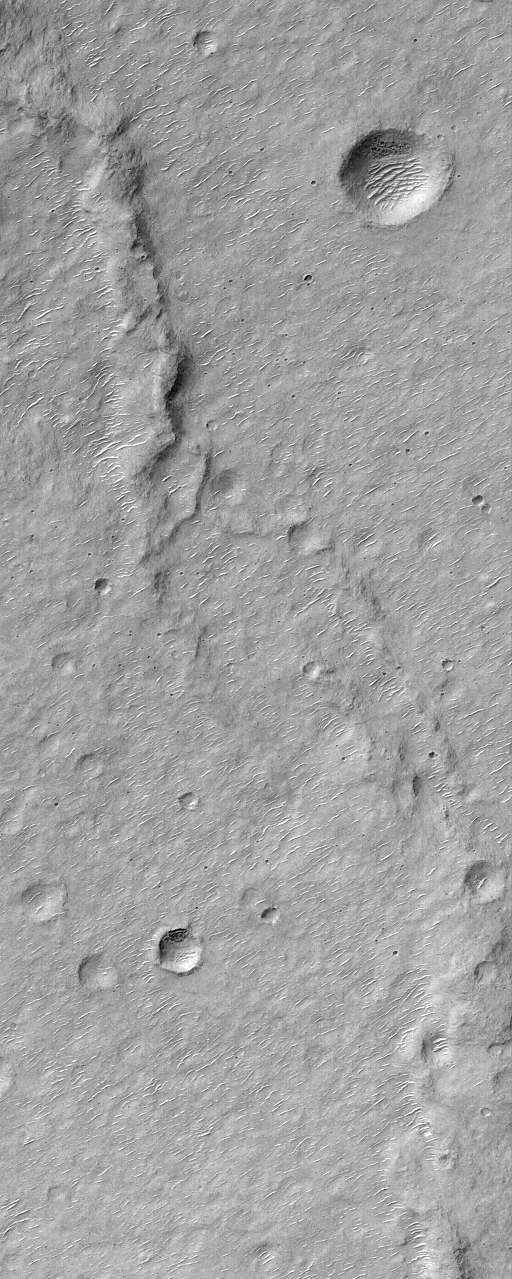

MGS MOC Returns to Service Following Solar Conjunction Hiatus

Many aspects of our studies of Mars from Earth are dictated by the different rates at which the two planets orbit the Sun. This difference allows Earth to pass Mars in its orbit, continue to lead Mars around the Sun, and then eventually overtake Mars again, every 26 months. This cycle governs opportunities to send rockets to Mars when the closest approaches between the two planets occur (opposition). The cycle also dictates when Mars will pass behind the Sun relative to Earth (conjunction). A Solar Conjunction period has just ended. During this time radio communications from the Mars Global Surveyor spacecraft, operating at Mars, were interrupted for a few weeks. Because it would not be able to send pictures back to Earth during this time, the Mars Global Surveyor (MGS) Mars Orbiter Camera (MOC) was turned off on June 21, 2000, and turned back on again July 13, 2000. The two pictures shown here are among the very first high resolution views of the martian surface that were received following the resumed operation of the MOC. Both pictures arrived on Earth via radio downlink on Saturday, July 15, 2000.

The first picture (above left) shows a ridged and cratered plain in southern Hesperia Planum around 32.8°S, 243.2°W. The second image (above right) shows the layered northeastern wall of a meteor impact crater in Noachis Terra at 32.9°S, 357.6°W. Both pictures cover an area 3 kilometers (1.9 miles) wide at a resolution of 6 meters per pixel. Both are illuminated by sunlight from the upper left.

Credit: NASA/JPL/MSSS